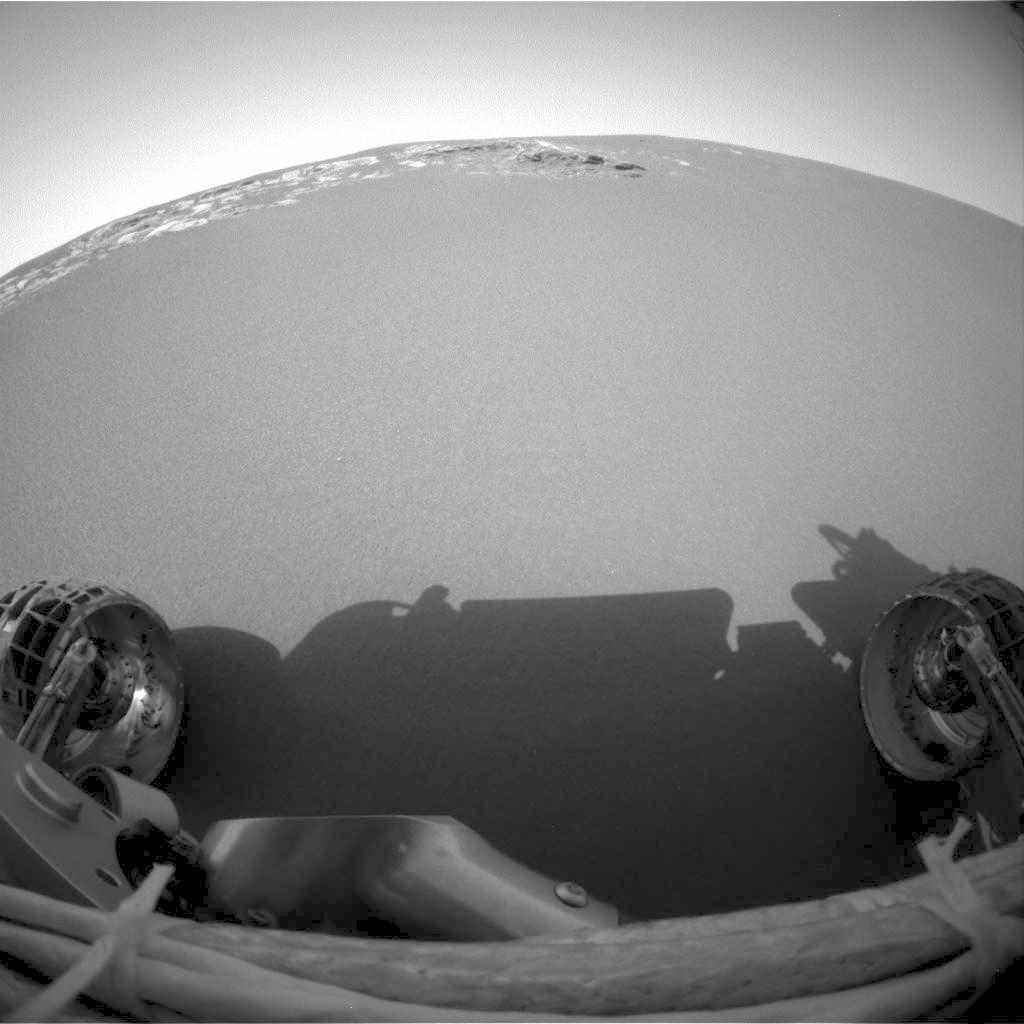

No Looking Back

This image shows the Mars Exploration Rover Opportunity’s view of the martian horizon from its new position on the surface of Mars. Engineers received confirmation that Opportunity’s six wheels rolled off the lander and onto martian soil at 3:01 a.m. PST, January 31, 2004, on the seventh martian day, or sol, of the mission. The rover is approximately 1 meter (3 feet) in front of the lander, facing north. The image was taken at Meridiani Planum by the rover’s front hazard-identification camera.

Credit: NASA/JPL